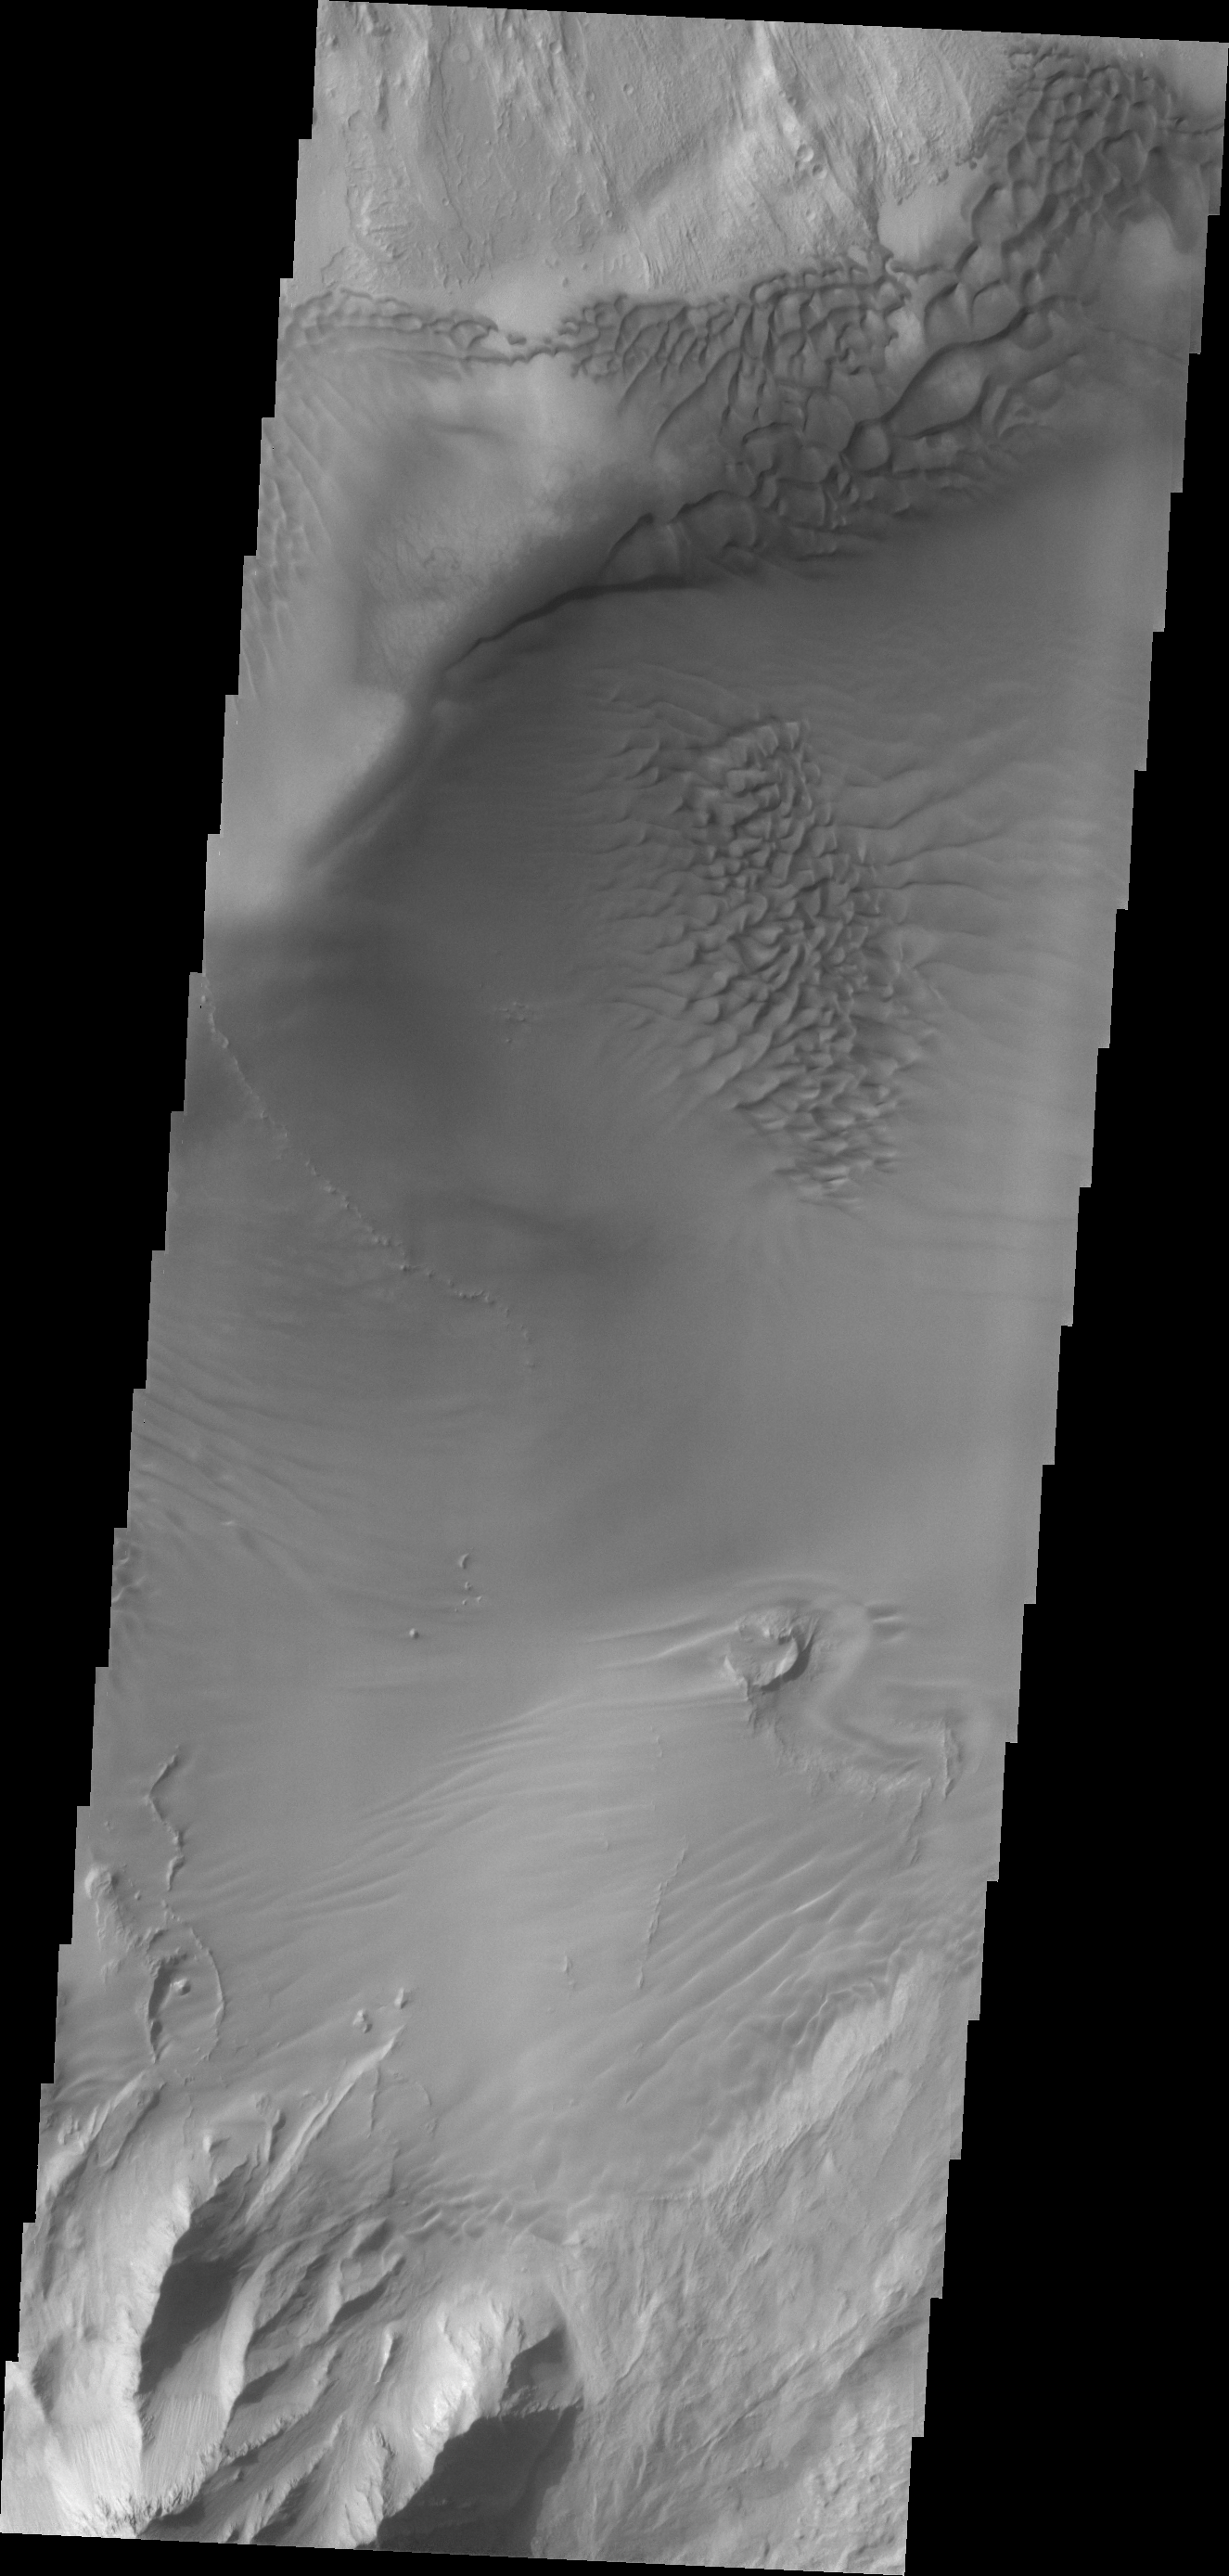

Juventae Chasma Dunes

This VIS image shows dunes on the floor of Juventae Chasma.

Credit: NASA/JPL/ASU